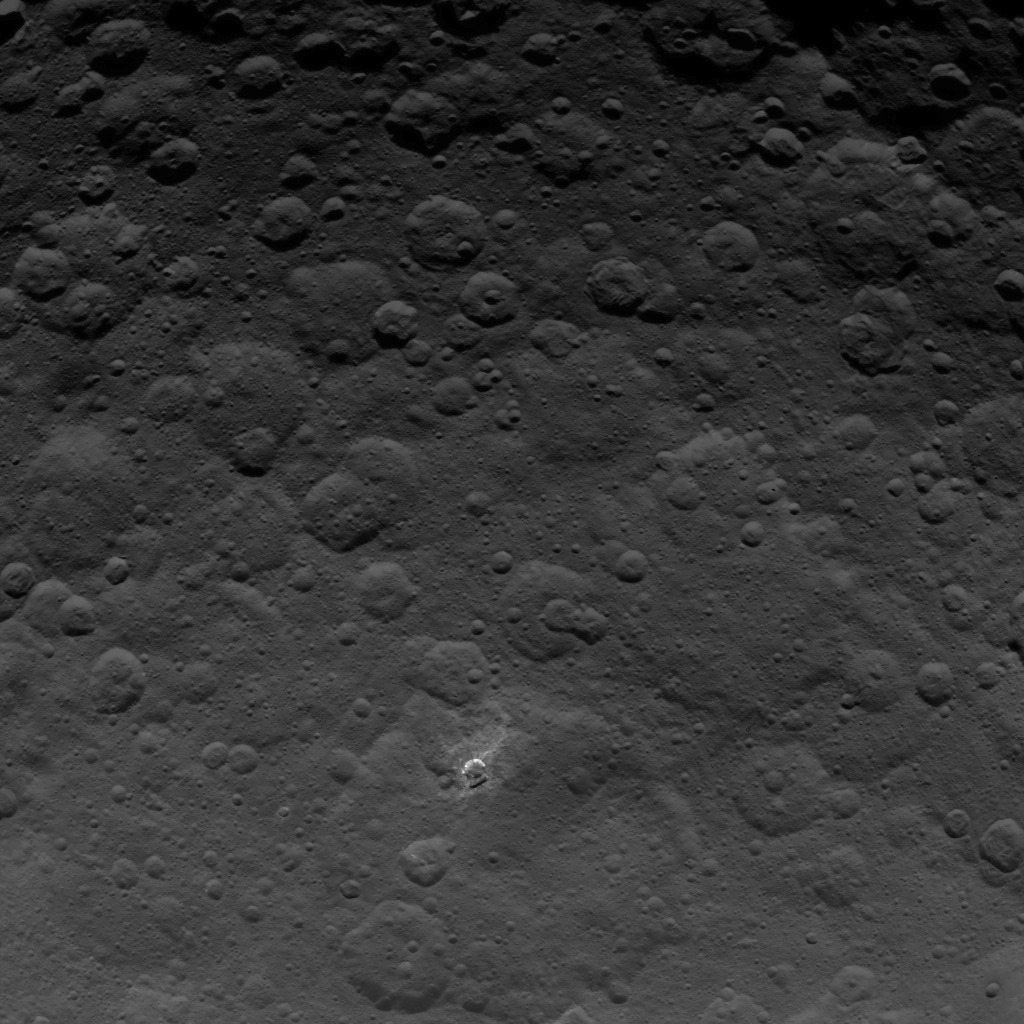

Dawn Survey Orbit Image 24

This image, taken by NASA’s Dawn spacecraft, shows a portion of the northern hemisphere of dwarf planet Ceres from an altitude of 2,700 miles (4,400 kilometers). The image, with a resolution of 1,400 feet (410 meters) per pixel, was taken on June 21, 2015.

Dawn’s mission is managed by JPL for NASA’s Science Mission Directorate in Washington. Dawn is a project of the directorate’s Discovery Program, managed by NASA’s Marshall Space Flight Center in Huntsville, Alabama. UCLA is responsible for overall Dawn mission science. Orbital ATK, Inc., in Dulles, Virginia, designed and built the spacecraft. The German Aerospace Center, the Max Planck Institute for Solar System Research, the Italian Space Agency and the Italian National Astrophysical Institute are international partners on the mission team.

Credit: NASA/JPL-Caltech/UCLA/MPS/DLR/IDA